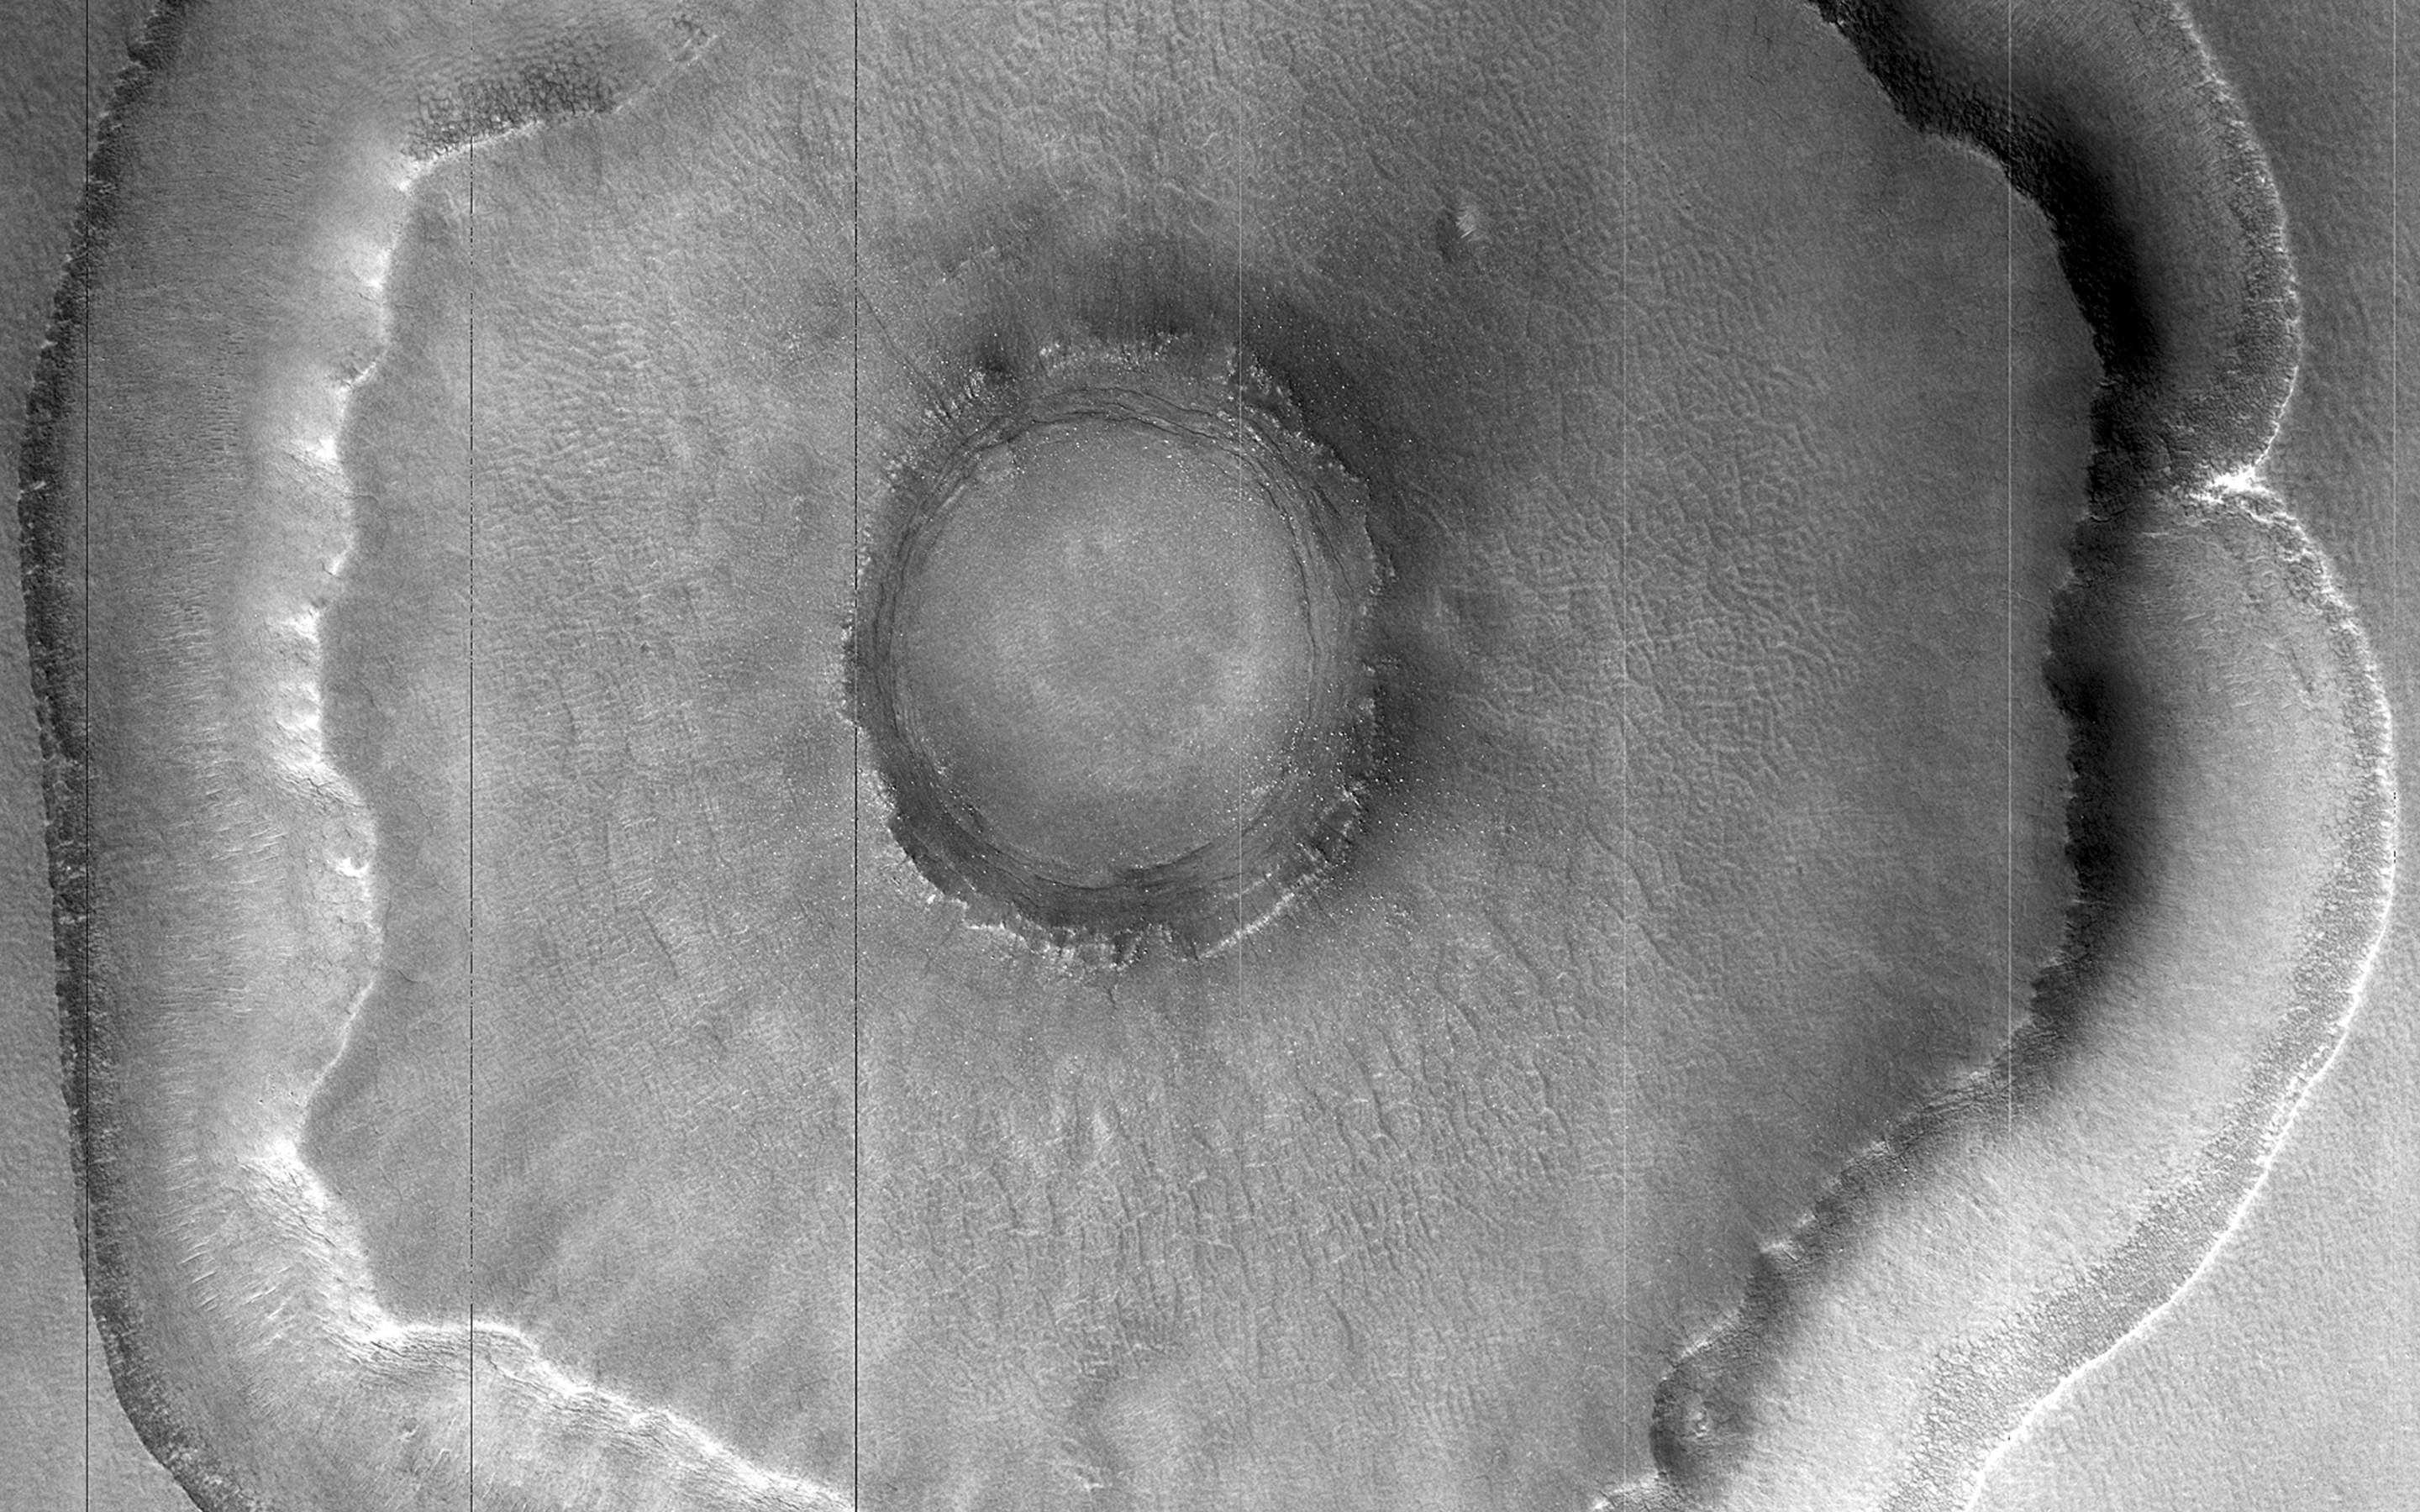

Crater with Trough in Utopia Rupes

Does this observation show a possible proto-pedestal crater?

This crater has a ring trough, but the inner circle around the crater does not appear significantly elevated. Why did the ring around the crater collapse before anything else? Could it be an example of ice sublimating from below the surface?

A high resolution image shows us better details, as we can see in this close-up.

HiRISE is one of six instruments on NASA’s Mars Reconnaissance Orbiter. The University of Arizona, Tucson, operates the orbiter’s HiRISE camera, which was built by Ball Aerospace & Technologies Corp., Boulder, Colo. NASA’s Jet Propulsion Laboratory, a division of the California Institute of Technology in Pasadena, manages the Mars Reconnaissance Orbiter Project for the NASA Science Mission Directorate, Washington.

Credit: NASA/JPL-Caltech/Univ. of Arizona